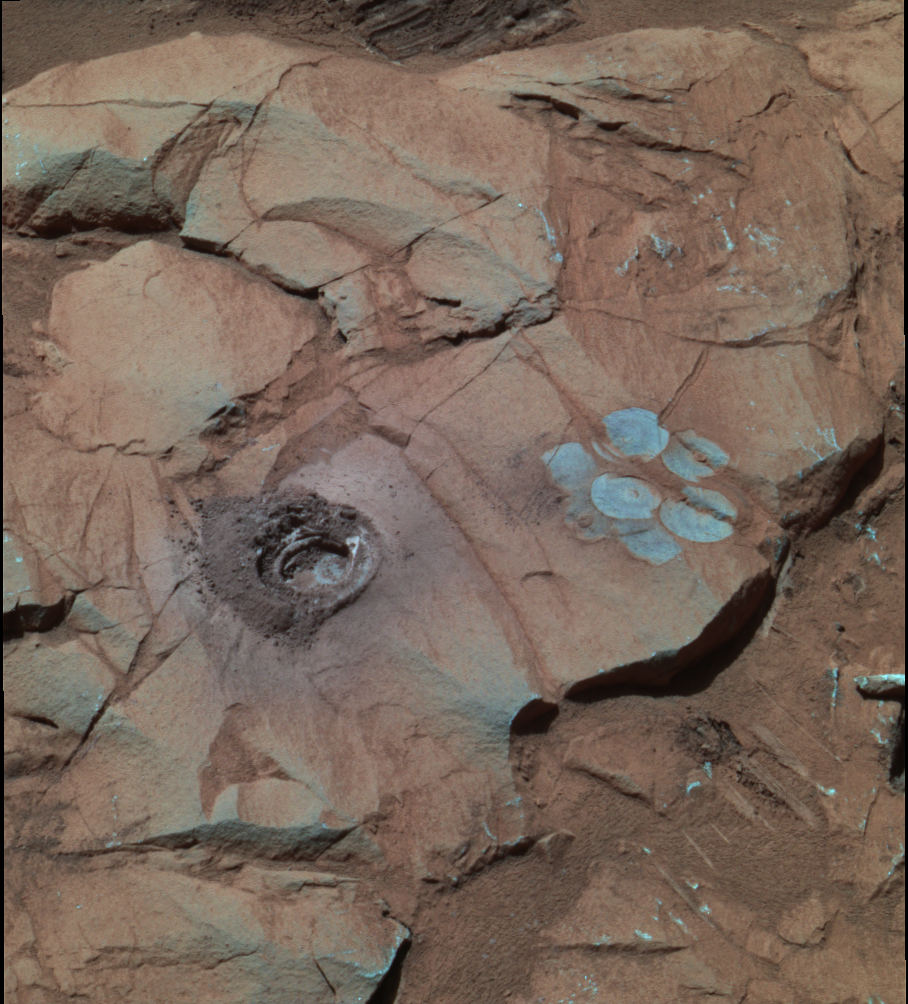

Deep Hole in ‘Clovis’ (False Color)

At a rock called “Clovis,” the rock abrasion tool on NASA’s Mars Exploration Rover Spirit cut a 9-millimeter (0.35-inch) hole during the rover’s 216th martian day, or sol (Aug. 11, 2004). The hole is the deepest drilled in a rock on Mars so far. This false color view was made from images taken by Spirit’s panoramic camera on sol 226 (Aug. 21, 2004) at around 12:50 p.m. local true solar time — early afternoon in Gusev Crater on Mars. To the right is a “brush flower” of circles produced by scrubbing the surface of the rock with the abrasion tool’s wire brush. Scientists used rover’s Moessbauer spectrometer and alpha particle X-ray spectrometer to look for iron-bearing minerals and determine the elemental chemical composition of the rock. This composite combines images taken with the camera’s 750-, 530-, and 430-nanometer filters. The grayish-blue hue in this image suggests that the interior of the rock contains iron minerals that are less oxidized than minerals on the surface. The diameter of the hole cut into the rock is 4.5 centimeters (1.8 inches).

Credit: NASA/JPL/Cornell